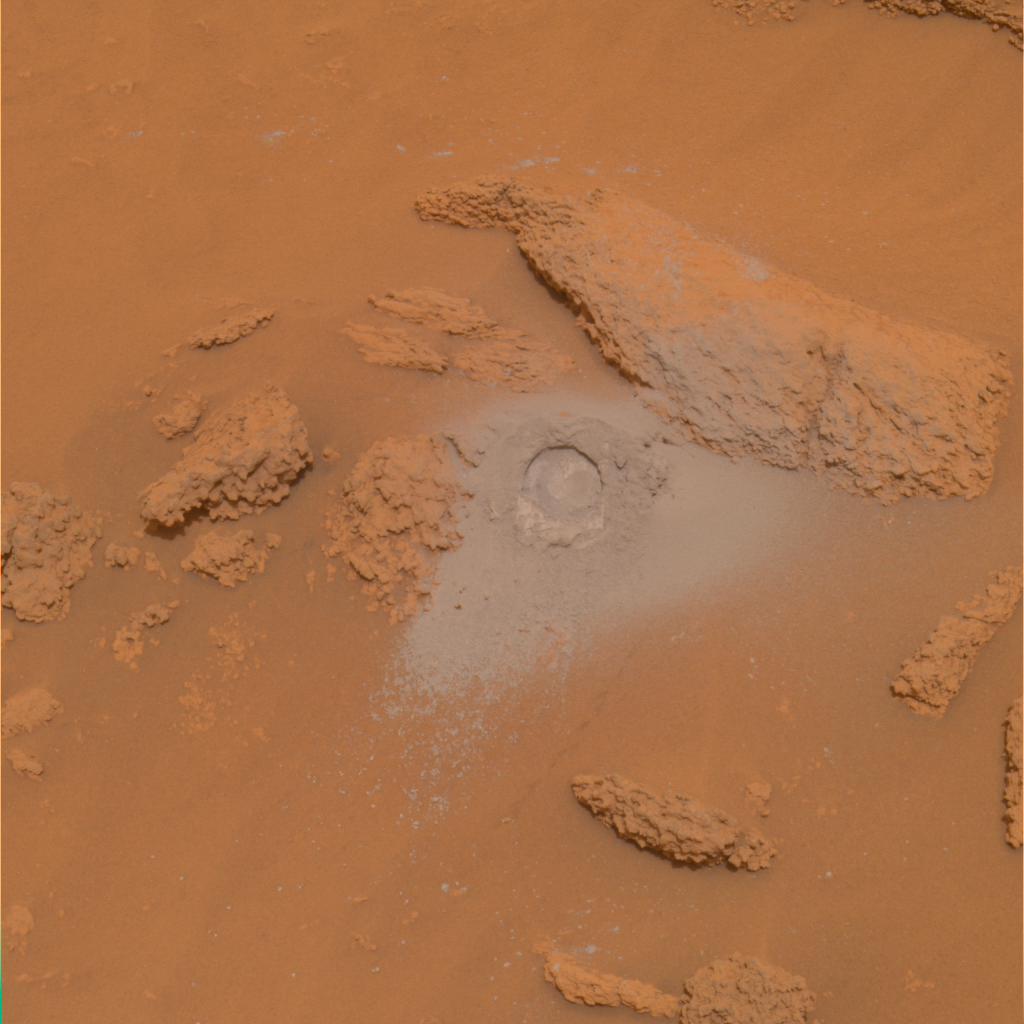

Sulfur-Rich Rocks and Dirt (True Color)

NASA’s Mars Rover Spirit has been analyzing sulfur-rich rocks and surface materials in the “Columbia Hills” in Gusev Crater on Mars. This image of a very soft, nodular, layered rock nicknamed “Peace” in honor of Martin Luther King Jr. shows a 4.5-centimeter-wide (1.8-inch-wide) hole Spirit ground into the surface with the rover’s rock abrasion tool. The high sulfur content of the rock measured by Spirit’s alpha particle X-ray spectrometer and its softness measured by the abrasion tool are probably evidence of past alteration by water. Spirit’s panoramic camera took this image on martian day, or sol, 381 (Jan. 27, 2005). The image represents the panoramic camera team’s best current attempt at generating a true color view of what this scene would look like if viewed by a human on Mars. The image was generated from a combination of six calibrated, left-eye Pancam images acquired through filters ranging from 430-nanometer to 750-nanometer wavelengths.

Credit: NASA/JPL/Cornell